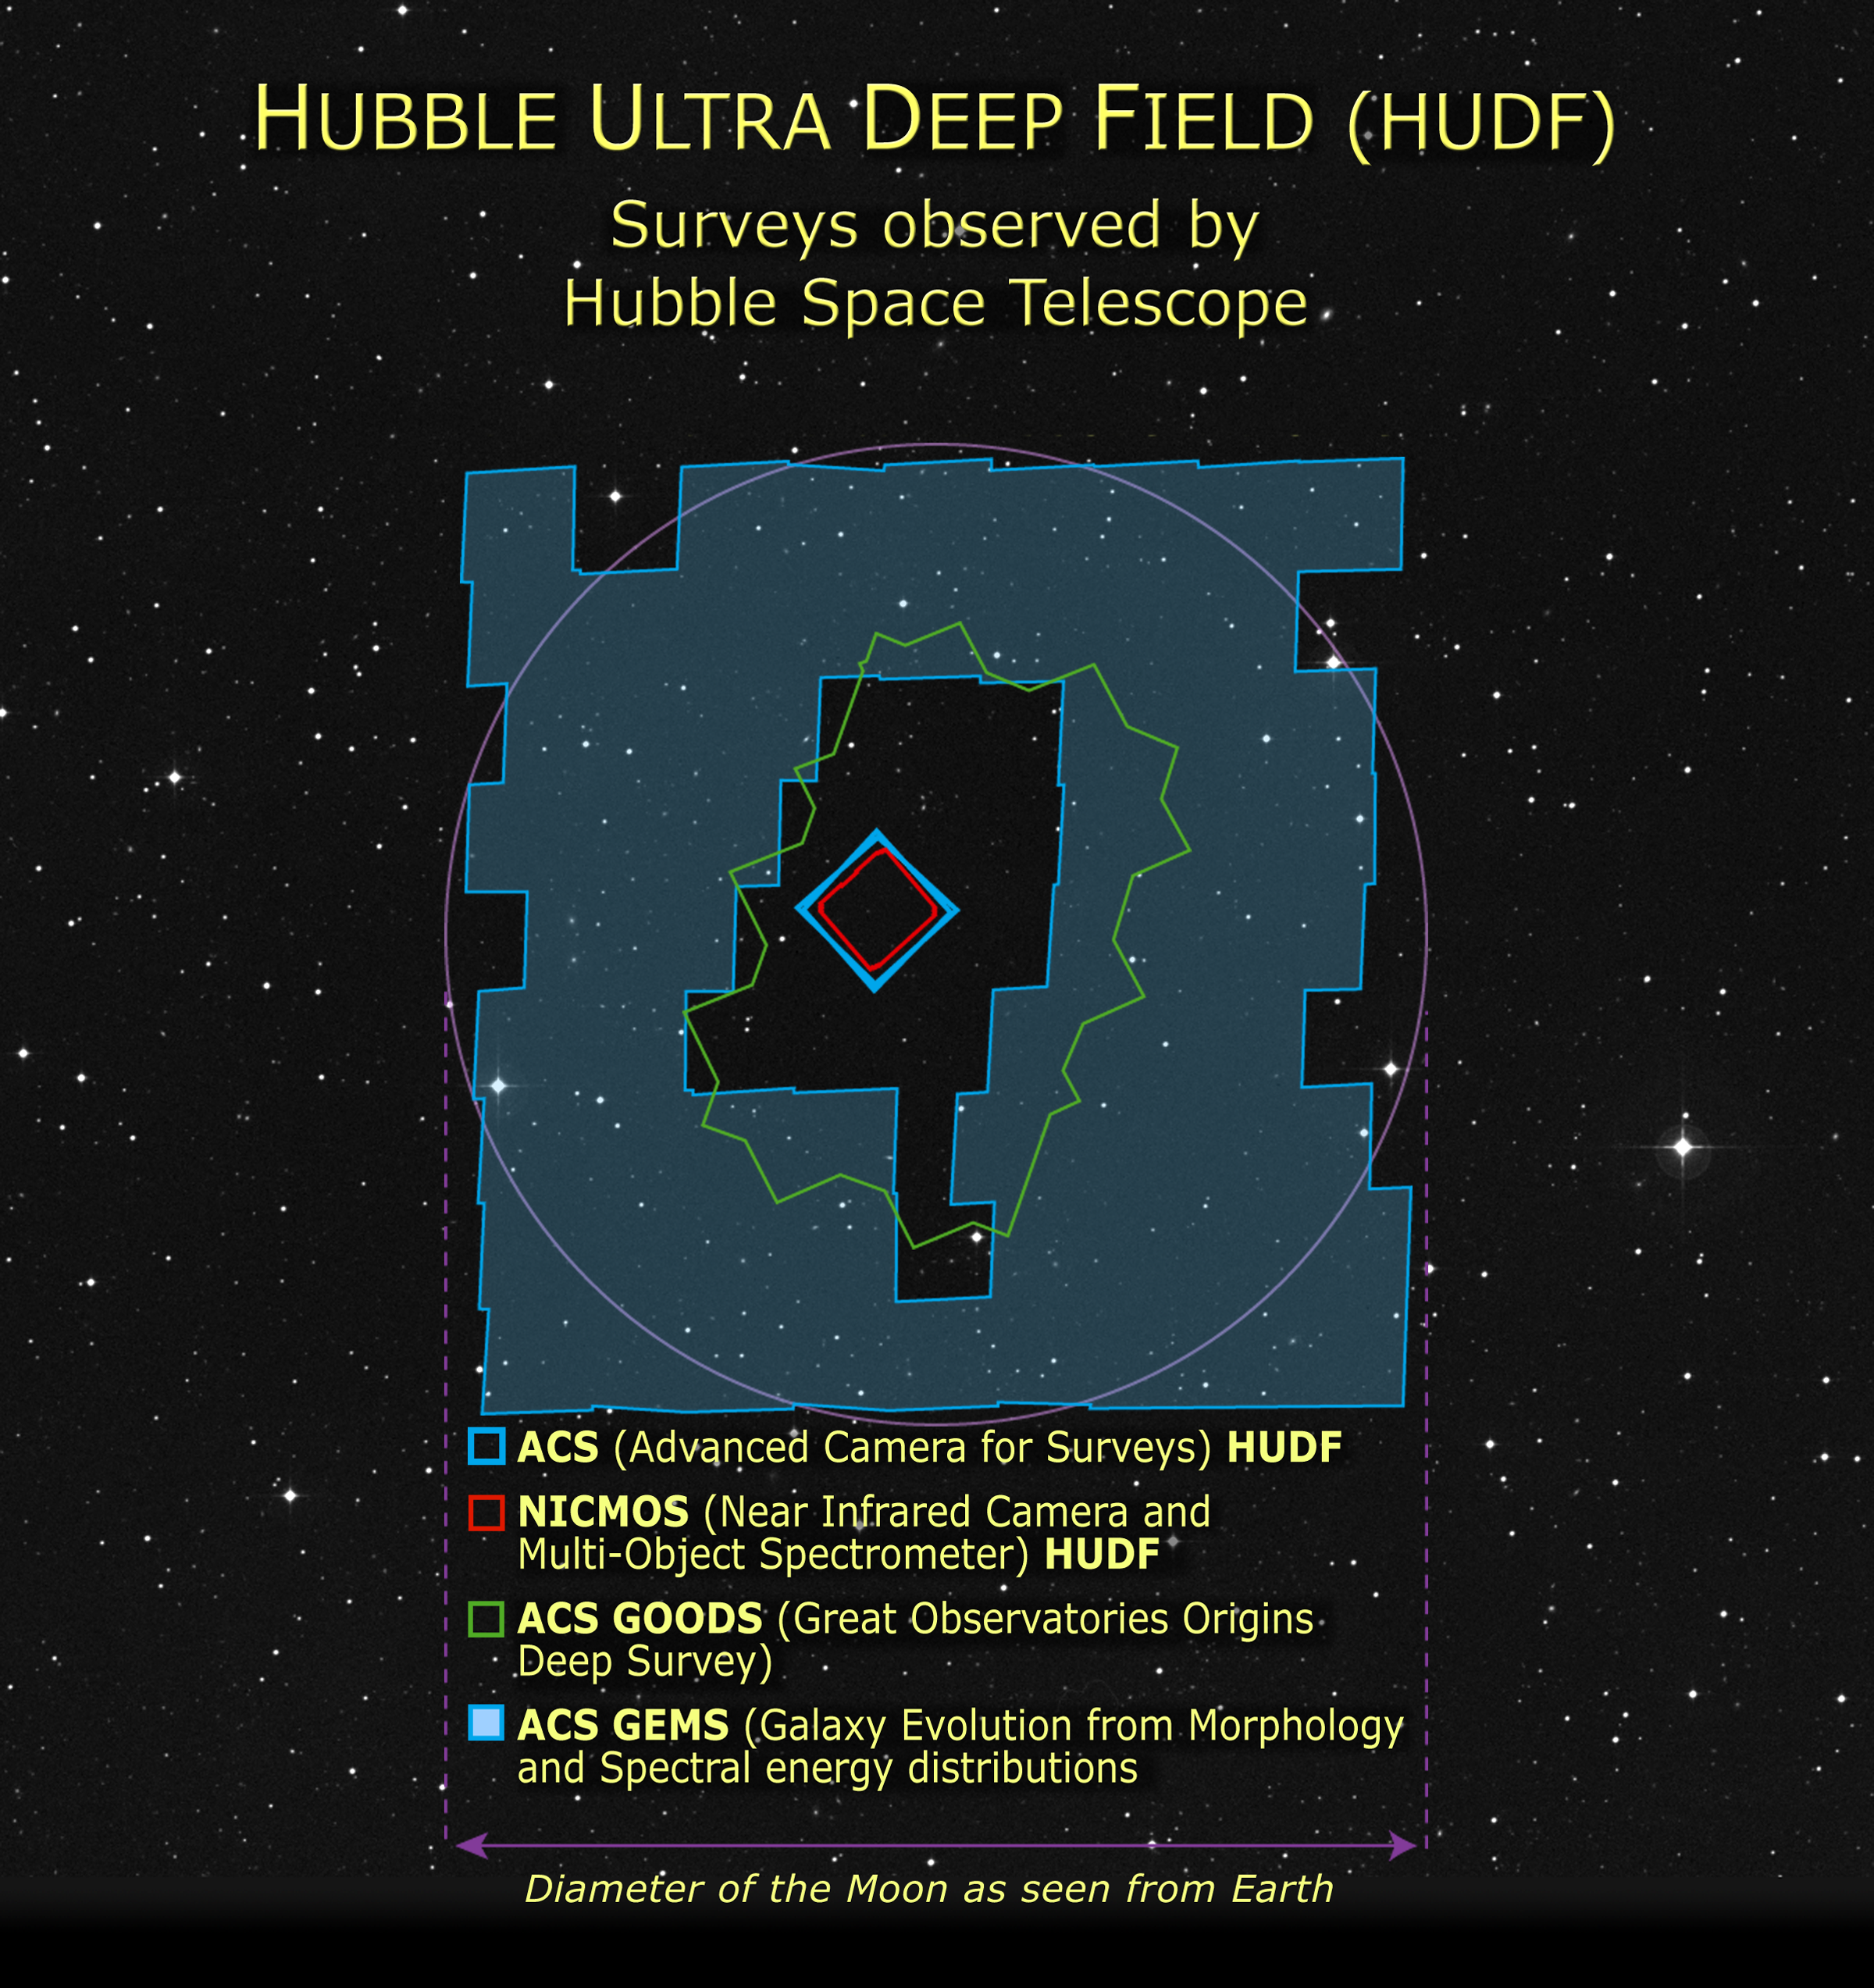

HUDF: Surveys Observed by Hubble Space Telescope

Credit: NASA, A. Feild and Z. Levay (STScI)